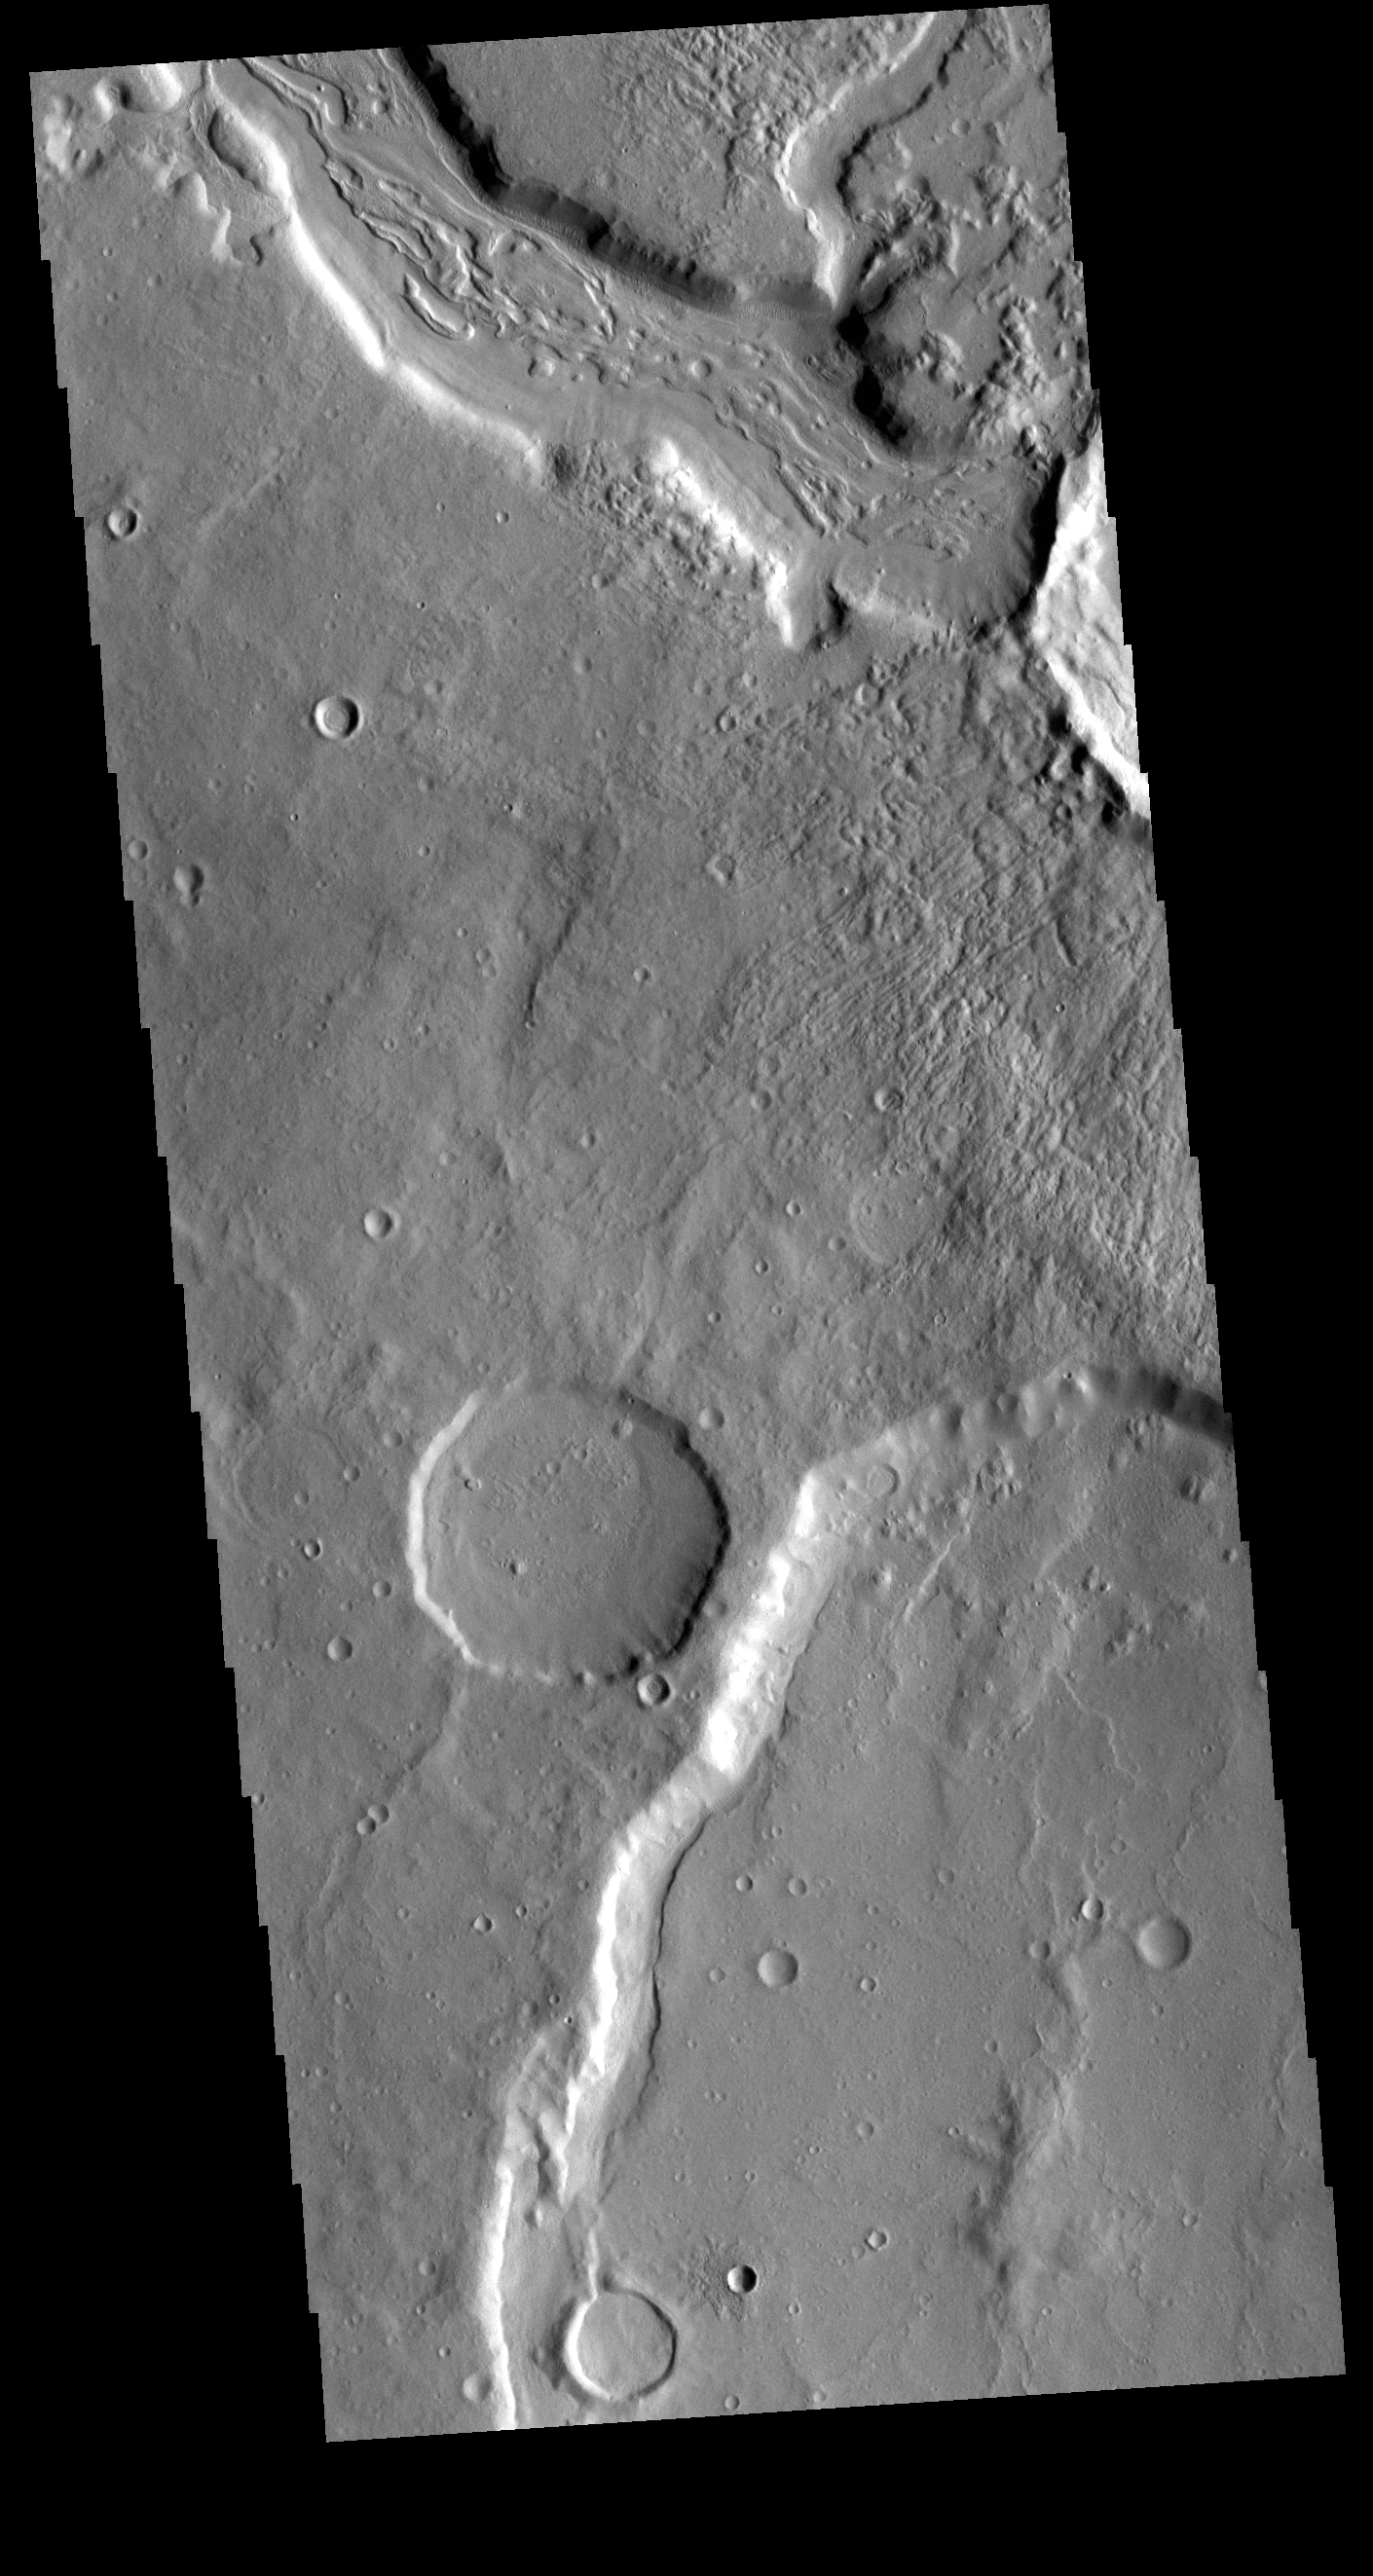

Mamers Valles

Today’s VIS image shows a section of Mamers Valles. The channel is nearly 1000 km long (600 miles). Mamers Valles originates near Cerulli Crater in northern Arabia Terra, and after a short section near the crater where flow is to the south, flows northward to empty in Deuteronilus Mensae. The steep walls of Mamers Valles can reach heights of 1200 m (4000 feet).

Credit: NASA/JPL-Caltech/ASU